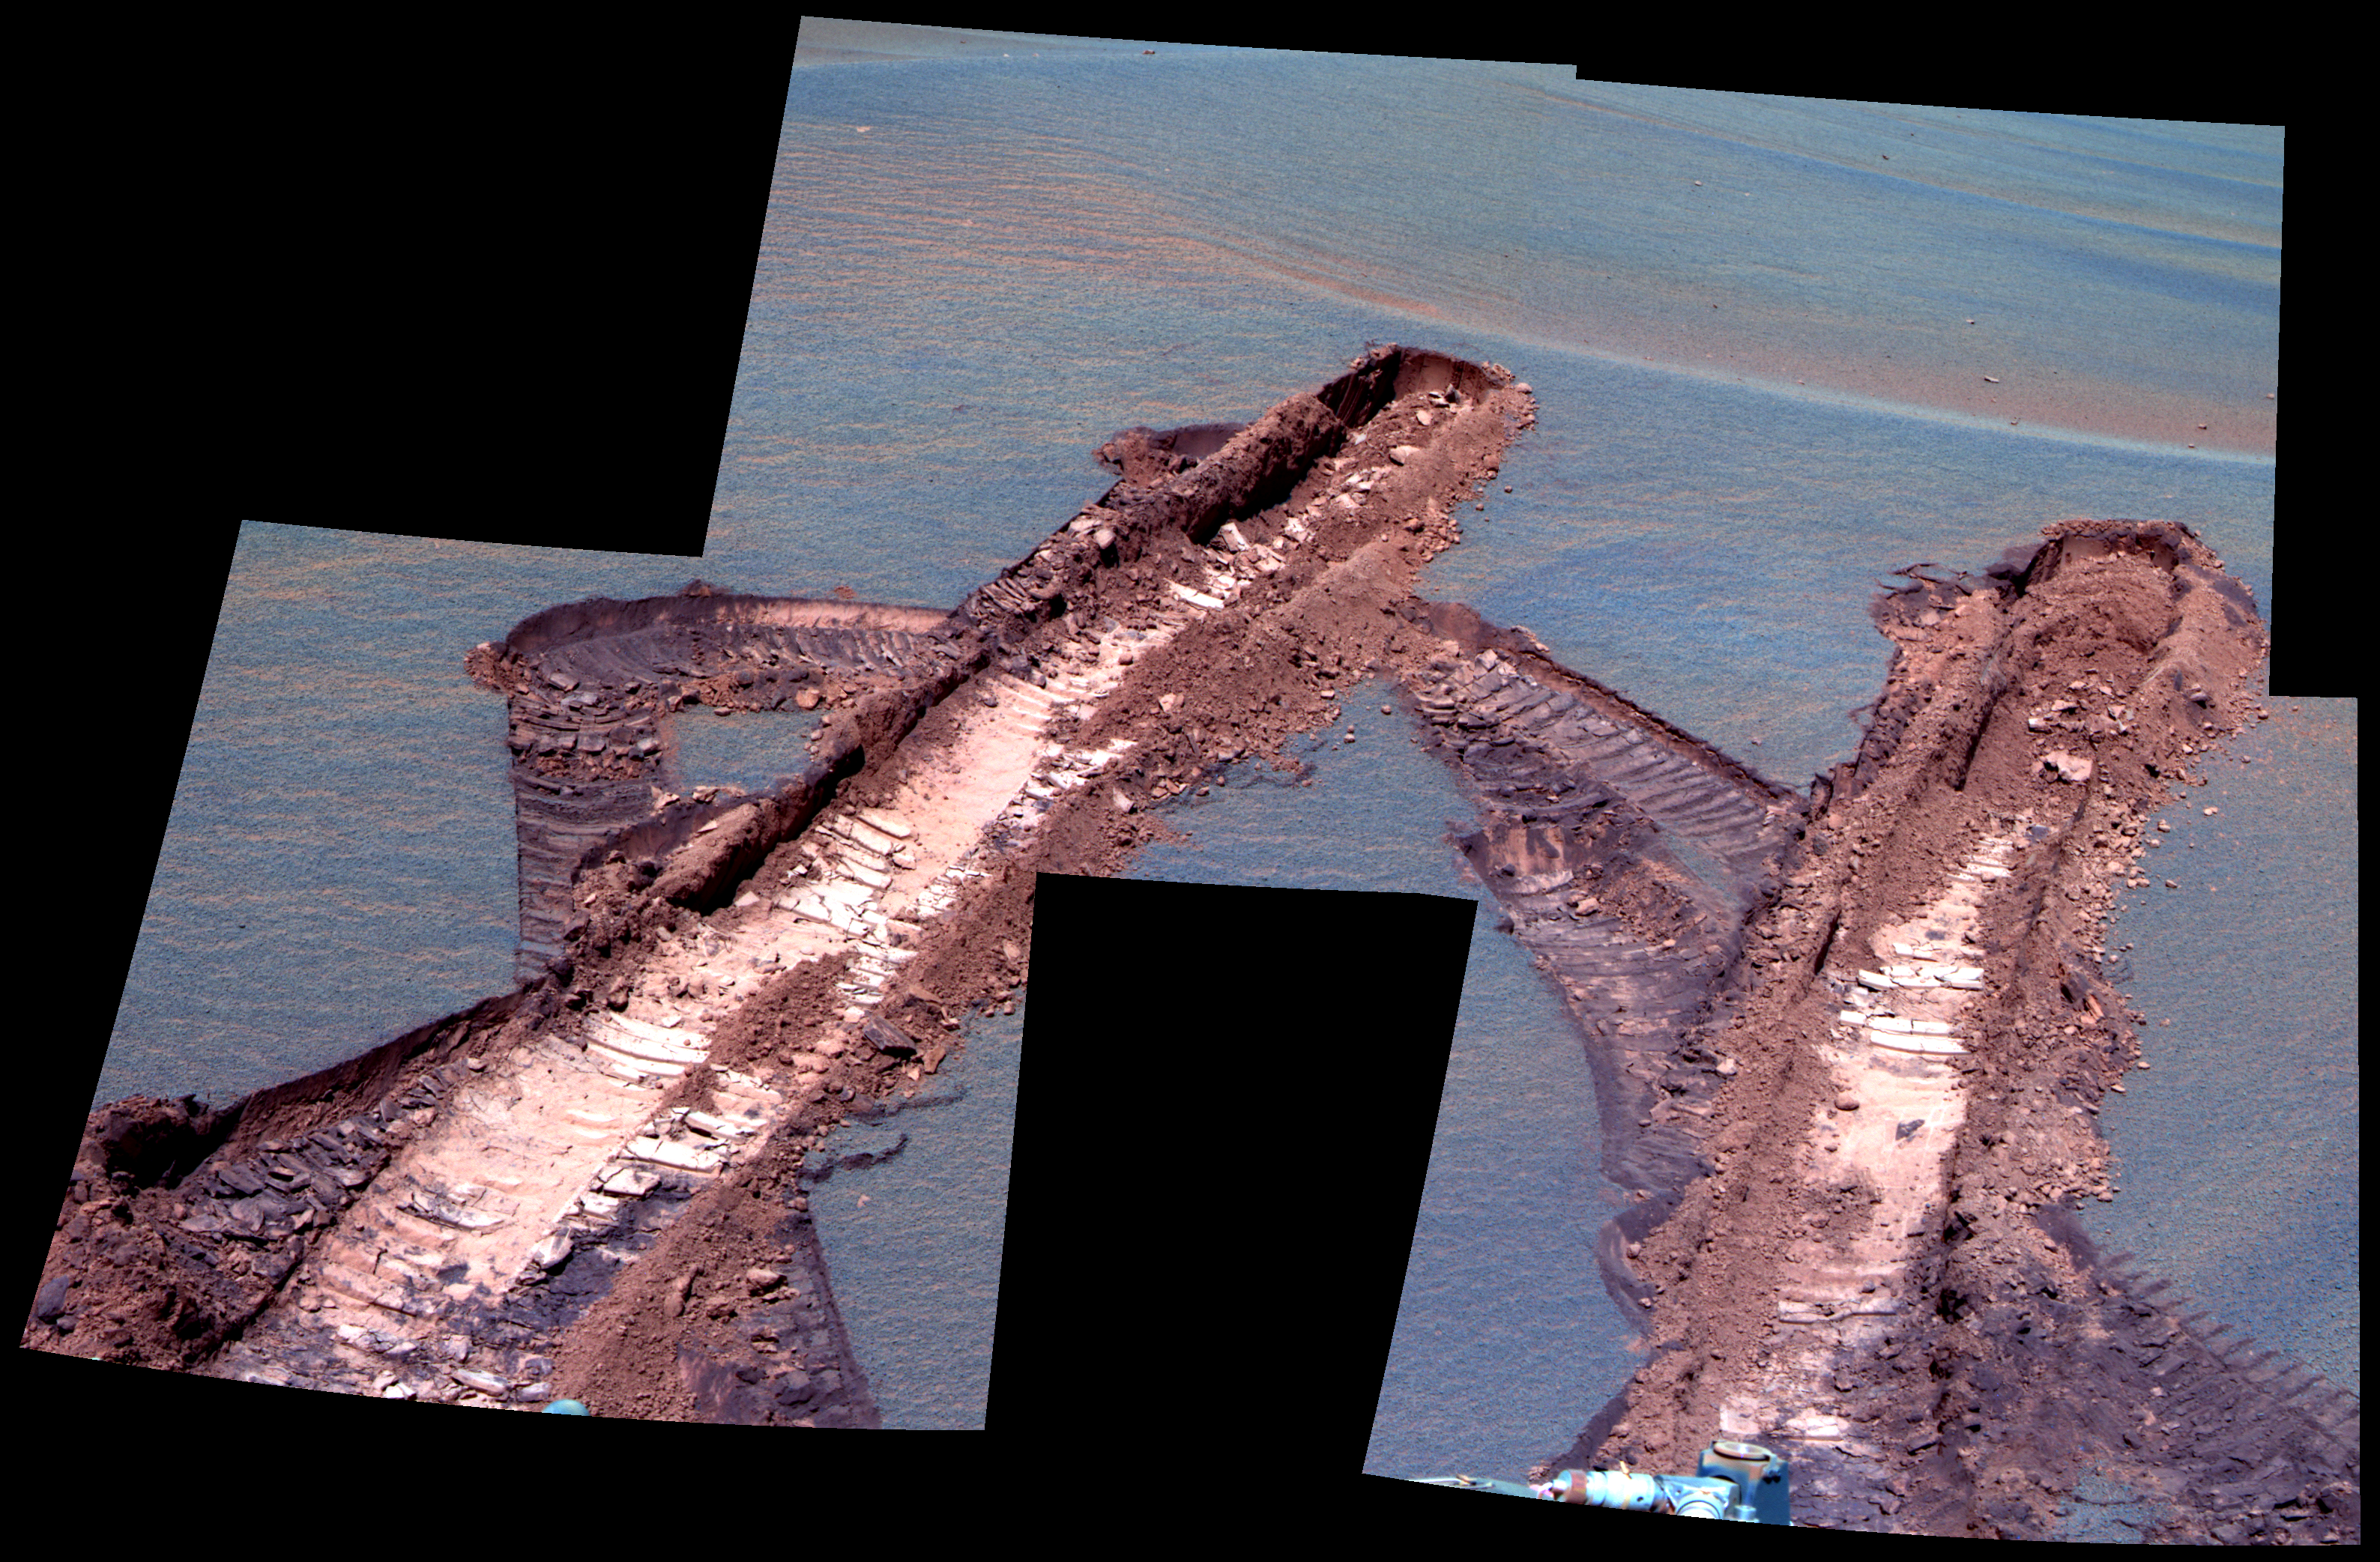

Peering at Pesky ‘Jammerbugt’ (False Color)

This false-color image was generated from images obtained by NASA’s Mars Exploration Rover Opportunity on sol 842 (June 7, 2006) using the panoramic camera’s 750-nanometer, 530-nanomter, and 430-nanometer filters.

As winter has descended over Meridiani Planum, the availability of solar power for the rovers has diminished greatly. One consequence of less power for Opportunity is that there are fewer telecommunications links via the orbiting Mars Odyssey spacecraft because the rover needs to use the “deep sleep” mode overnight to conserve energy. As a result, images that are not needed specifically to help plan the next sol of operations often stay onboard for much longer time than the science team has been used to. For example, on sol 833 Opportunity became embedded within an unexpectedly deep and very fine-grained ripple, named “Jammerbugt” by the operations team, and spent the next eight sols (834-841) extricating itself.

A series of images from the hazard avoidance camera were quickly returned because they were needed to help plan the drive sequences. However, once the rover was free from the ripple, the science team commanded these panoramic camera image mosaics on sol 842 to show complete coverage of the wheel tracks that were left by Opportunity during the extraction process. The images are of great scientific value but were not critical for planning operations. Accordingly, they were not fully downlinked until sol 864 (June 29, 2006), about three weeks after they were obtained.

Credit: NASA/JPL-Caltech/Cornell